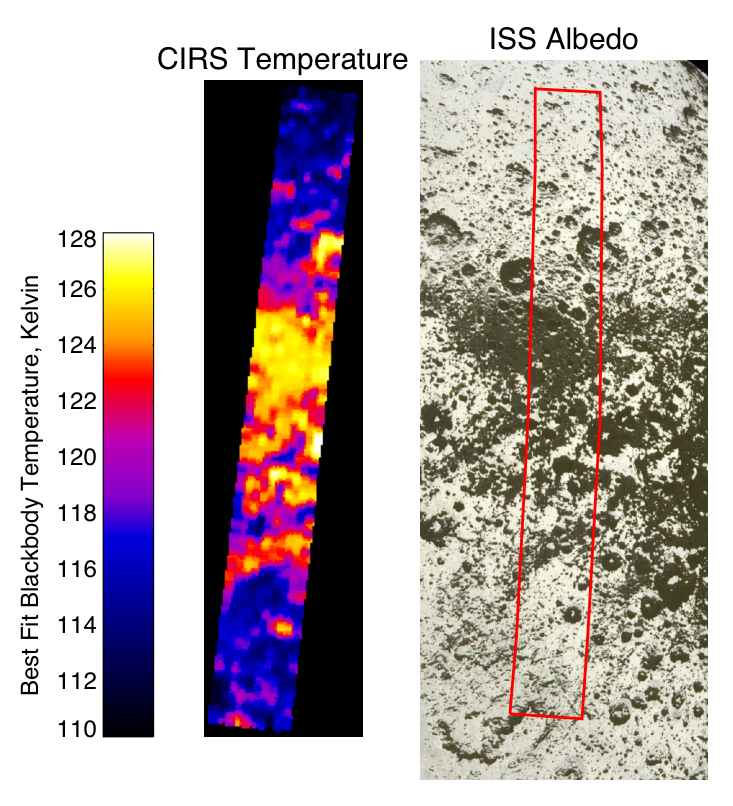

Warm and Dry on Iapetus

This image compares midday temperatures on Saturn’s moon Iapetus, recorded by the composite infrared spectrometer instrument during Cassini’s close Sept. 10, 2007 flyby, with images of the same region recorded during the same flyby by the Cassini imaging science subsystem, shown on the right. See PIA08384 for full imaging mosaic.

Smallest features visible in the composite infrared spectrometer image (on the left) are about 8 kilometers (5 miles) across. The red rectangle on the visible light (right) image shows the region covered by infrared spectrometer, which extends a distance of 385 kilometers (240 miles) from 36 north, 212 west to 22 south, 220 west. The composite infrared spectrometer determined surface temperatures by measuring the spectrum of infrared radiation emitted by Iapetus in the 9 to 16 micron wavelength range. The dark regions are warmer because they absorb more of the sunlight shining on Iapetus, so dark spots in the visible (right) image show up as warm spots in the infrared image on the left. Temperatures near the equator vary between about 128 Kelvin (minus 229 degrees Fahrenheit) in the darkest regions and about 113 Kelvin (minus 256 degrees Fahrenheit) in the brightest regions.

This relatively small temperature difference has a large effect on Iapetus, because at the temperature of the dark regions, a large amount of water ice, which is abundant on most moon surfaces in the Saturn system, can be lost by evaporation over the several-billion year age of Iapetus’ surface. Composite infrared spectrometer scientists calculate that when daytime temperatures reach 128 Kelvin (minus 229 degrees Fahrenheit), about 20 meters (65 feet) of ice can be lost per billion years. In the bright regions, with peak temperatures of 113 Kelvin (minus 256 degrees Fahrenheit), only about 10 centimeters, or 2.5 inches, of ice is lost in the same period. It is thus likely that the ice has evaporated completely from the surface of the dark regions of Iapetus, darkening them further, and has collected in the neighboring bright regions, making them brighter, thereby exaggerating initially modest brightness variations. This process is known as thermal segregation.

Models by the composite infrared spectrometer team also show that ice evaporated from the warm dark terrain at low latitudes can collect at higher latitudes, and can thus explain the bright polar caps on the dark leading side of Iapetus as well as the relatively dark equatorial regions on the bright trailing side.

The Cassini-Huygens mission is a cooperative project of NASA, the European Space Agency and the Italian Space Agency. The Jet Propulsion Laboratory, a division of the California Institute of Technology in Pasadena, manages the mission for NASA’s Science Mission Directorate, Washington, D.C. The Cassini orbiter was designed, developed and assembled at JPL. The composite infrared spectrometer team is based at NASA’s Goddard Space Flight Center, Greenbelt, Md. The imaging operations center is based at the Space Science Institute in Boulder, Colo.

Credit: NASA/JPL/GSFC/SwRI/SSI